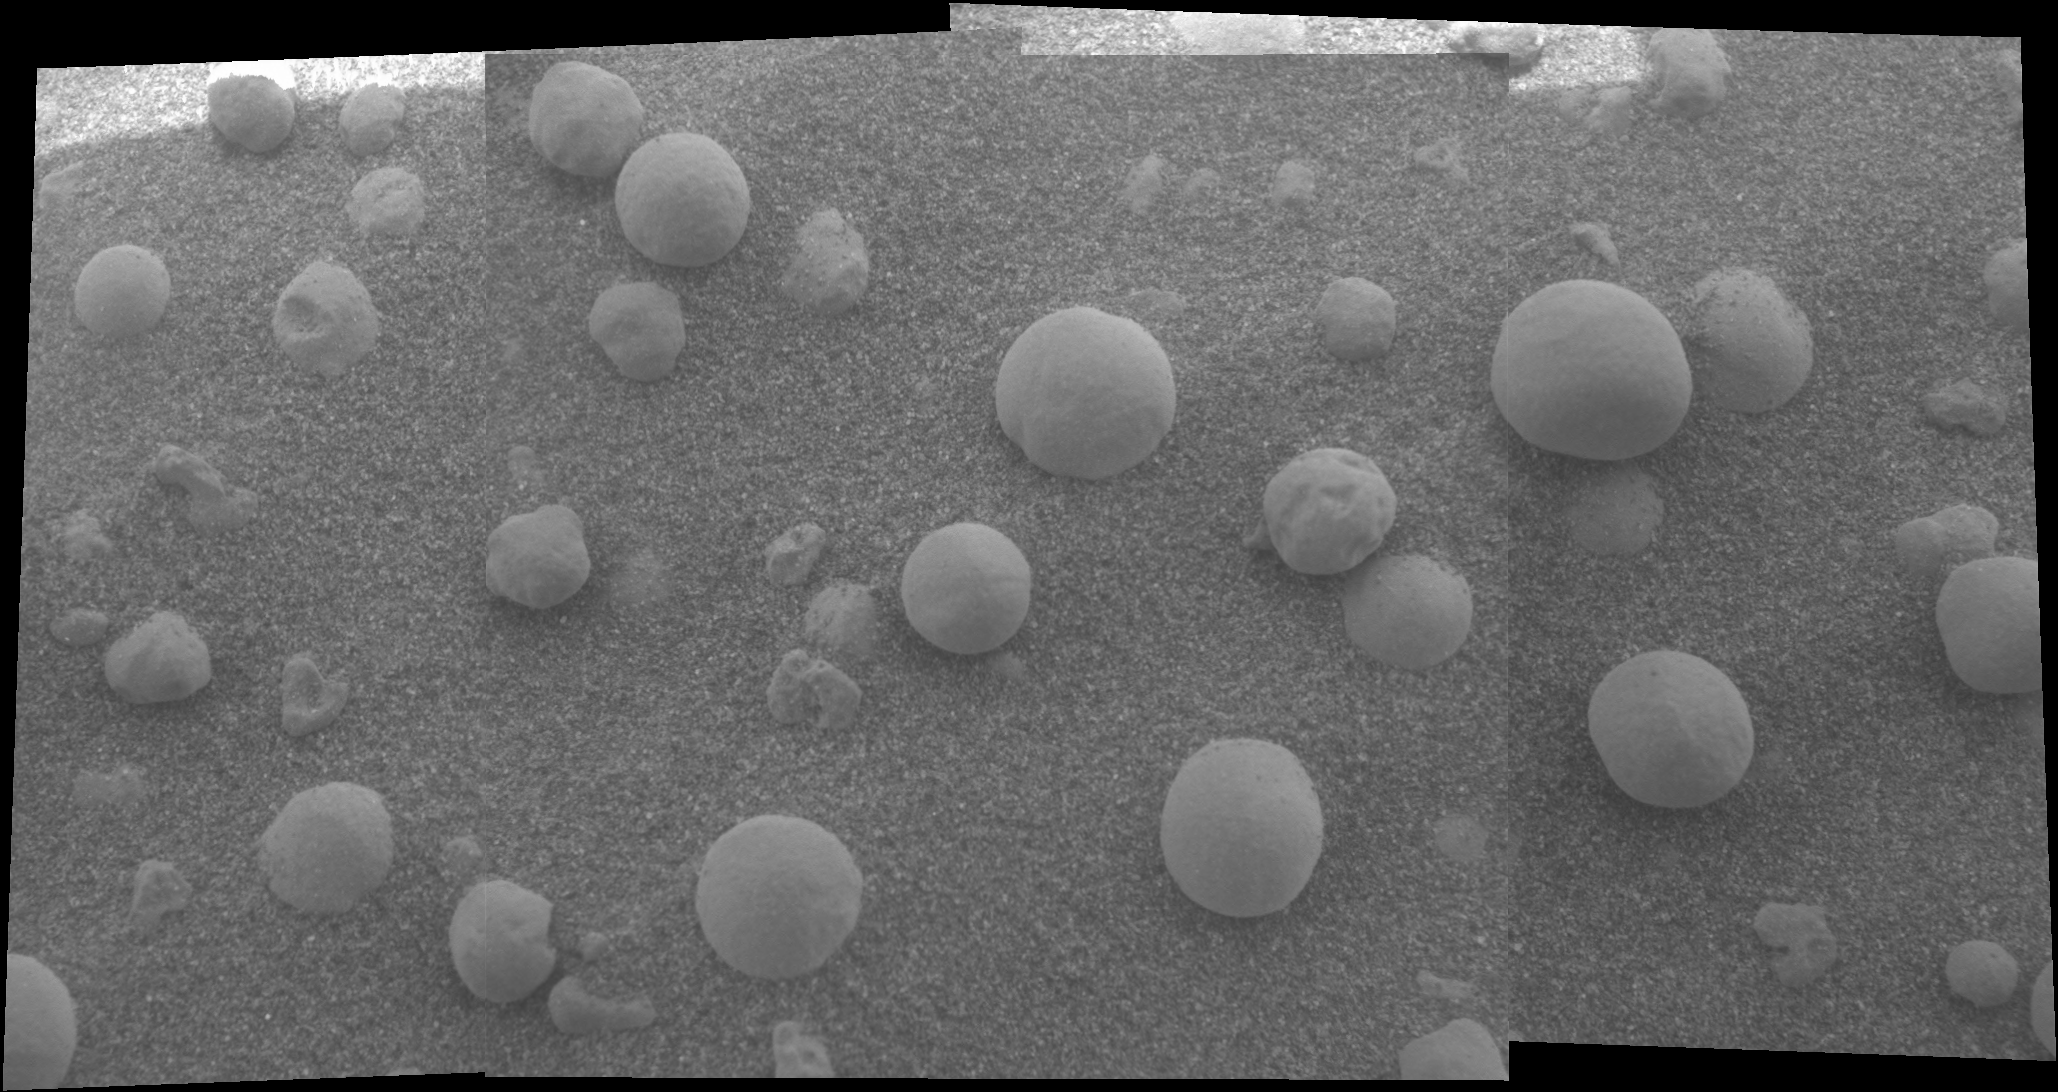

“Berries” on the Ground

This mosaic image shows an extreme close-up of round, blueberry-shaped formations in the martian soil near a part of the rock outcrop at Meridiani Planum called Stone Mountain. Scientists are studying these curious formations for clues about the area’s past environmental conditions. The image, one of the highest resolution images ever taken by the microscopic imager, an instrument located on the Mars Exploration Rover Opportunity’s instrument deployment device or “arm.”

Credit: NASA/JPL/Cornell/USGS